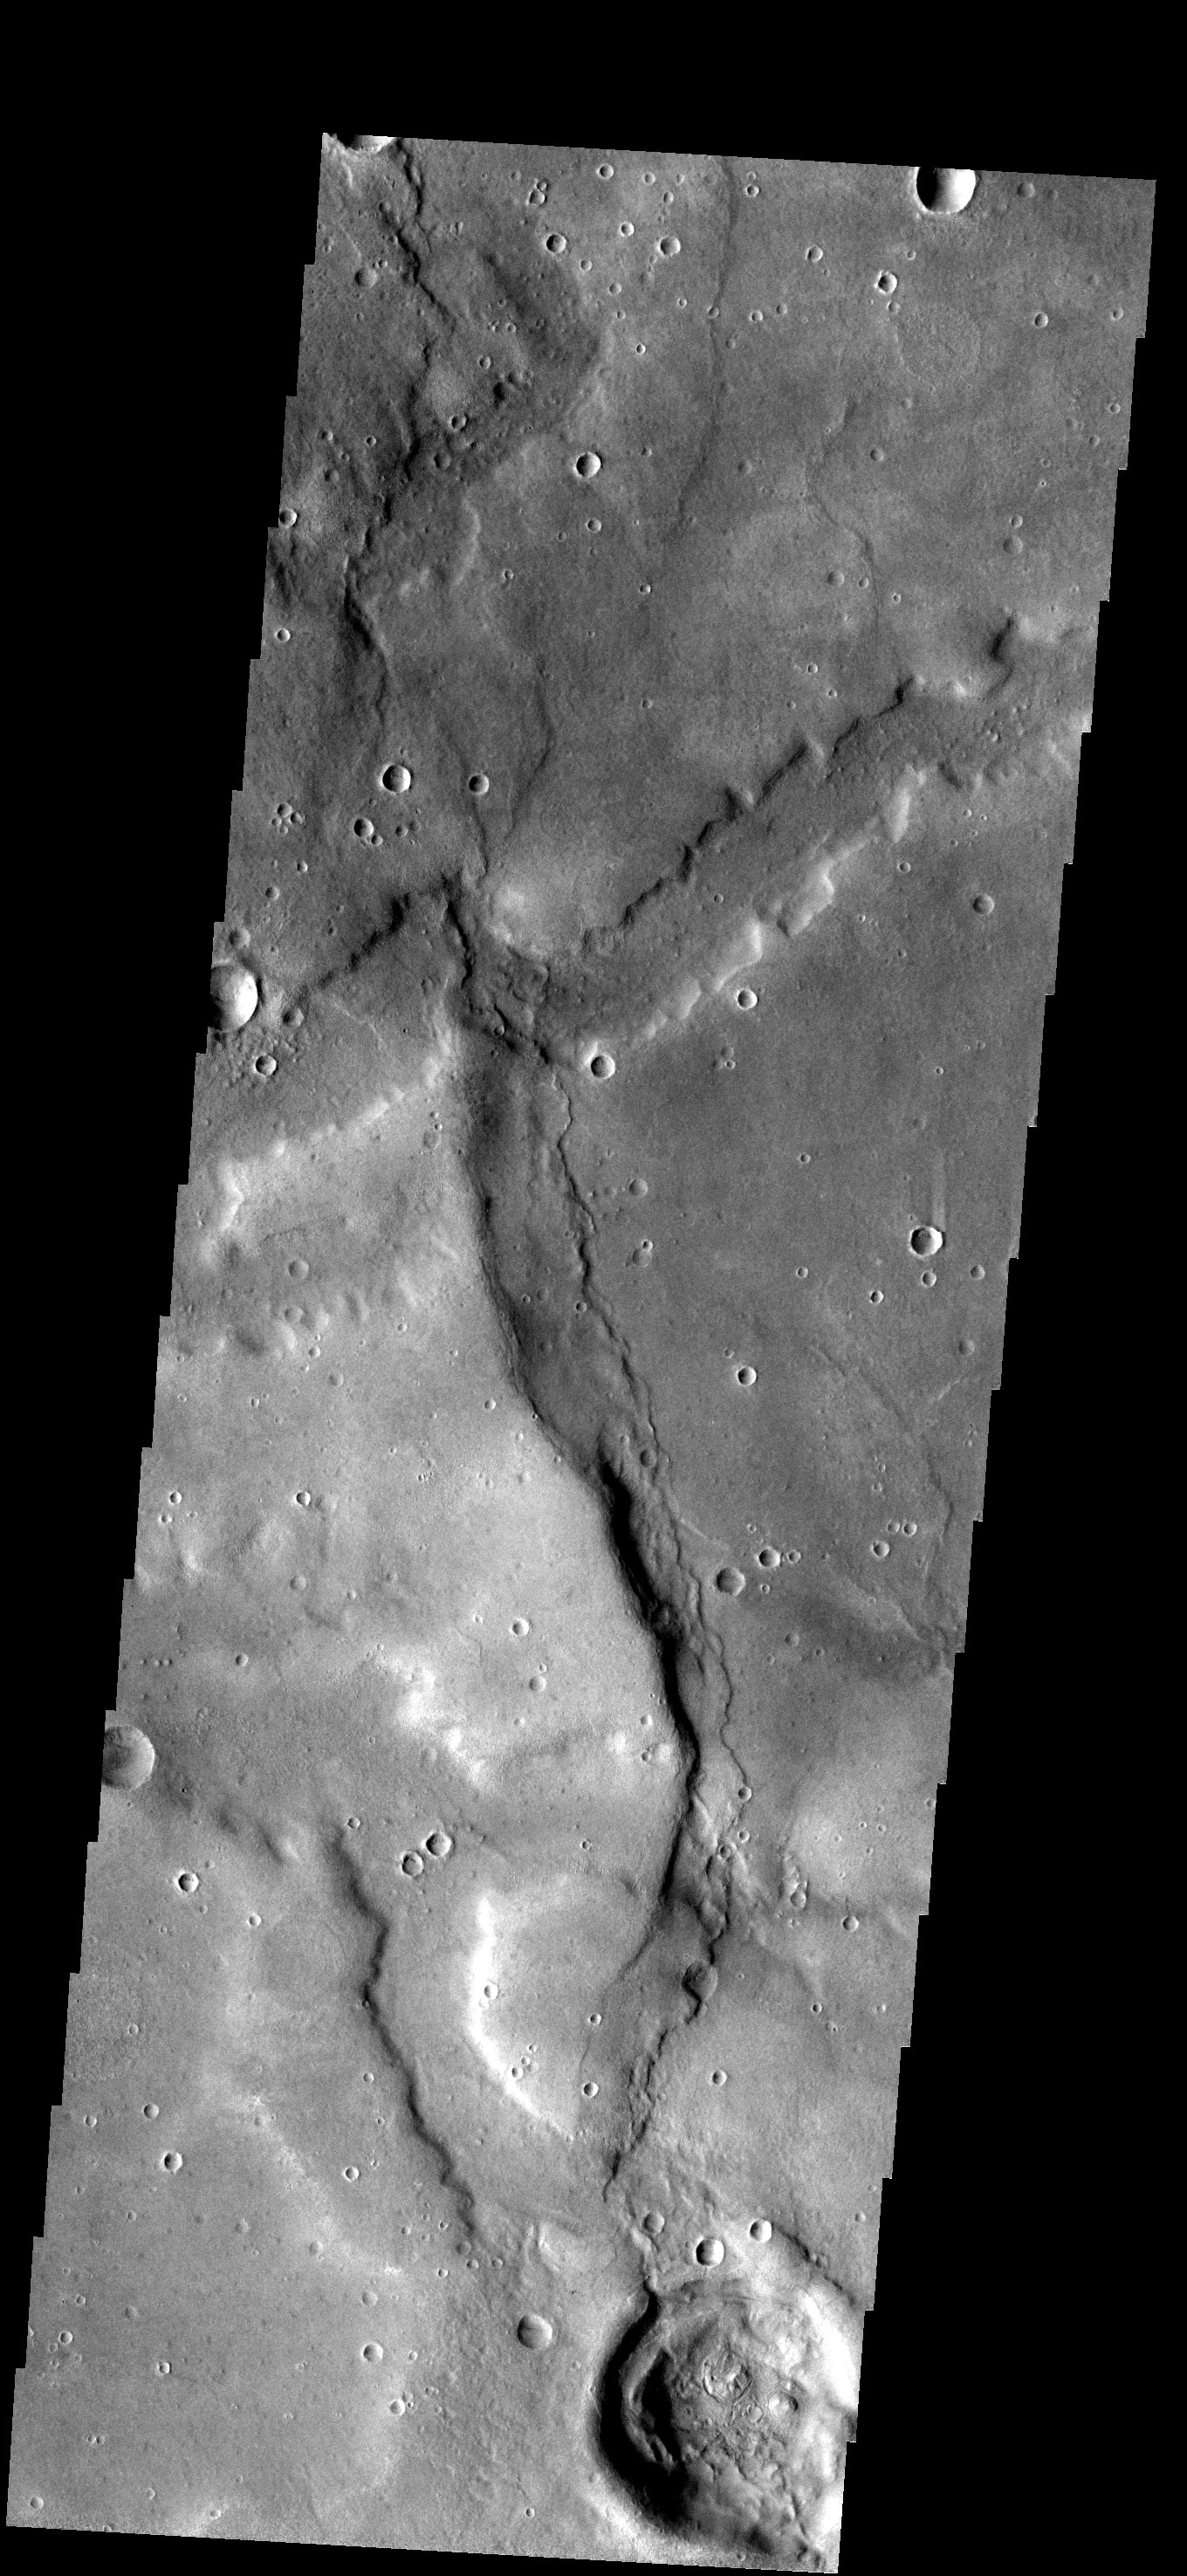

Noachis Terra

Broad channels appear to cross a substantial wrinkle ridge in the image of part of Noachis Terra.

Image information: VIS instrument. Latitude -34.5N, Longitude 340.9E. 17 meter/pixel resolution.

Please see the THEMIS Data Citation Note for details on crediting THEMIS images.

Note: this THEMIS visual image has not been radiometrically nor geometrically calibrated for this preliminary release. An empirical correction has been performed to remove instrumental effects. A linear shift has been applied in the cross-track and down-track direction to approximate spacecraft and planetary motion. Fully calibrated and geometrically projected images will be released through the Planetary Data System in accordance with Project policies at a later time.

NASA’s Jet Propulsion Laboratory manages the 2001 Mars Odyssey mission for NASA’s Office of Space Science, Washington, D.C. The Thermal Emission Imaging System (THEMIS) was developed by Arizona State University, Tempe, in collaboration with Raytheon Santa Barbara Remote Sensing. The THEMIS investigation is led by Dr. Philip Christensen at Arizona State University. Lockheed Martin Astronautics, Denver, is the prime contractor for the Odyssey project, and developed and built the orbiter. Mission operations are conducted jointly from Lockheed Martin and from JPL, a division of the California Institute of Technology in Pasadena.

Credit: NASA/JPL/ASU